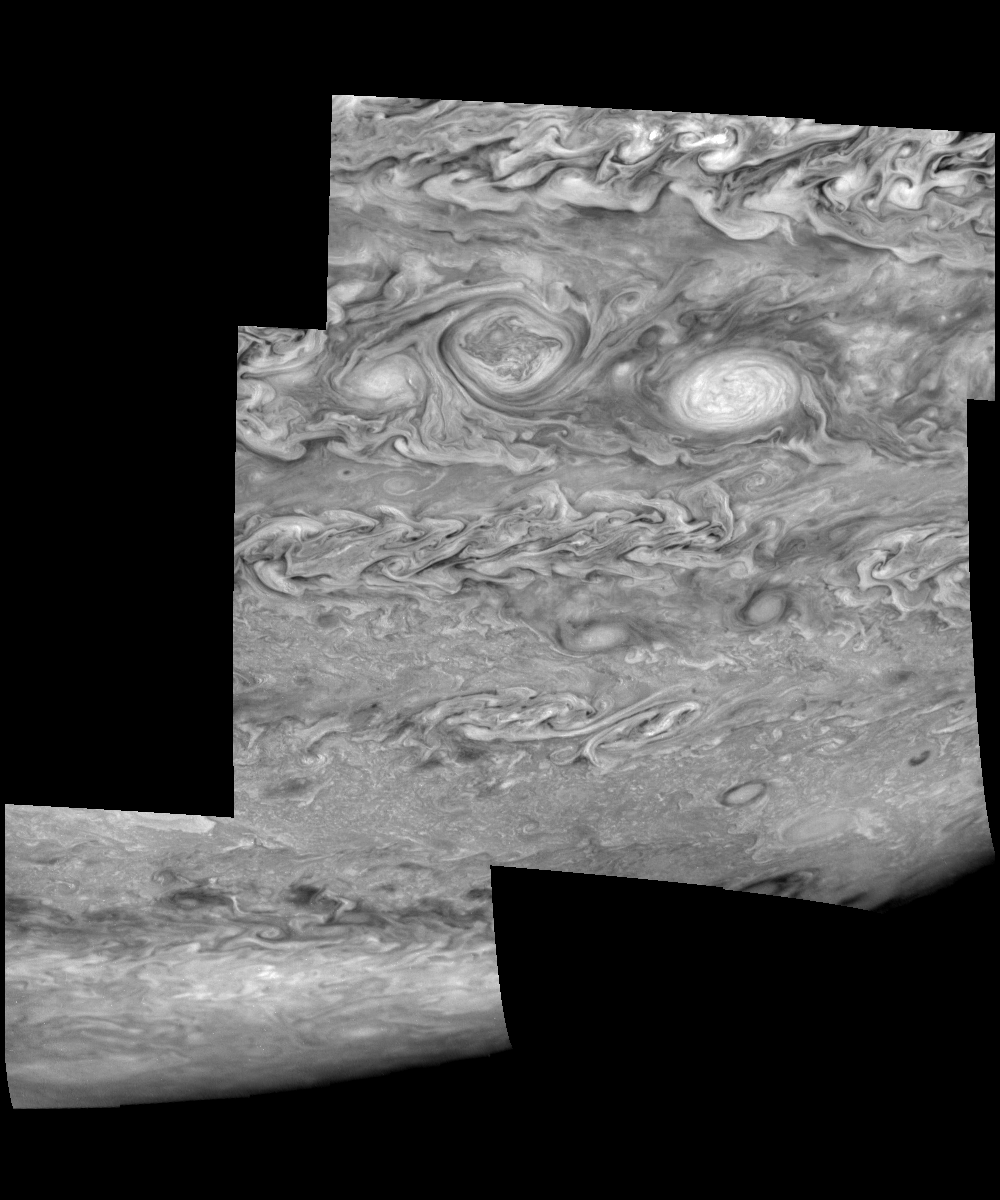

Jupiter’s Southern Hemisphere in the Near-Infrared (Time Set 3)

Mosaic of Jupiter’s southern hemisphere between -25 and -80 degrees (south) latitude. In time sequence three, taken 10 hours after sequence one, the limb is visible near the bottom right part of the mosaic.

Jupiter’s atmospheric circulation is dominated by alternating eastward and westward jets from equatorial to polar latitudes. The direction and speed of these jets in part determine the brightness and texture of the clouds seen in this mosaic. Also visible are several other common Jovian cloud features, including two large vortices, bright spots, dark spots, interacting vortices, and turbulent chaotic systems. The north-south dimension of each of the two vortices in the center of the mosaic is about 3500 kilometers. The right oval is rotating counterclockwise, like other anticyclonic bright vortices in Jupiter’s atmosphere. The left vortex is a cyclonic (clockwise) vortex. The differences between them (their brightness, their symmetry, and their behavior) are clues to how Jupiter’s atmosphere works. The cloud features visible at 756 nanometers (near-infrared light) are at an atmospheric pressure level of about 1 bar.

North is at the top. The images are projected onto a sphere, with features being foreshortened towards the south and east. The smallest resolved features are tens of kilometers in size. These images were taken on May 7, 1997, at a range of 1.5 million kilometers by the Solid State Imaging system on NASA’s Galileo spacecraft.

The Jet Propulsion Laboratory, Pasadena, CA manages the mission for NASA’s Office of Space Science, Washington, DC.

Credit: NASA/JPL-Caltech